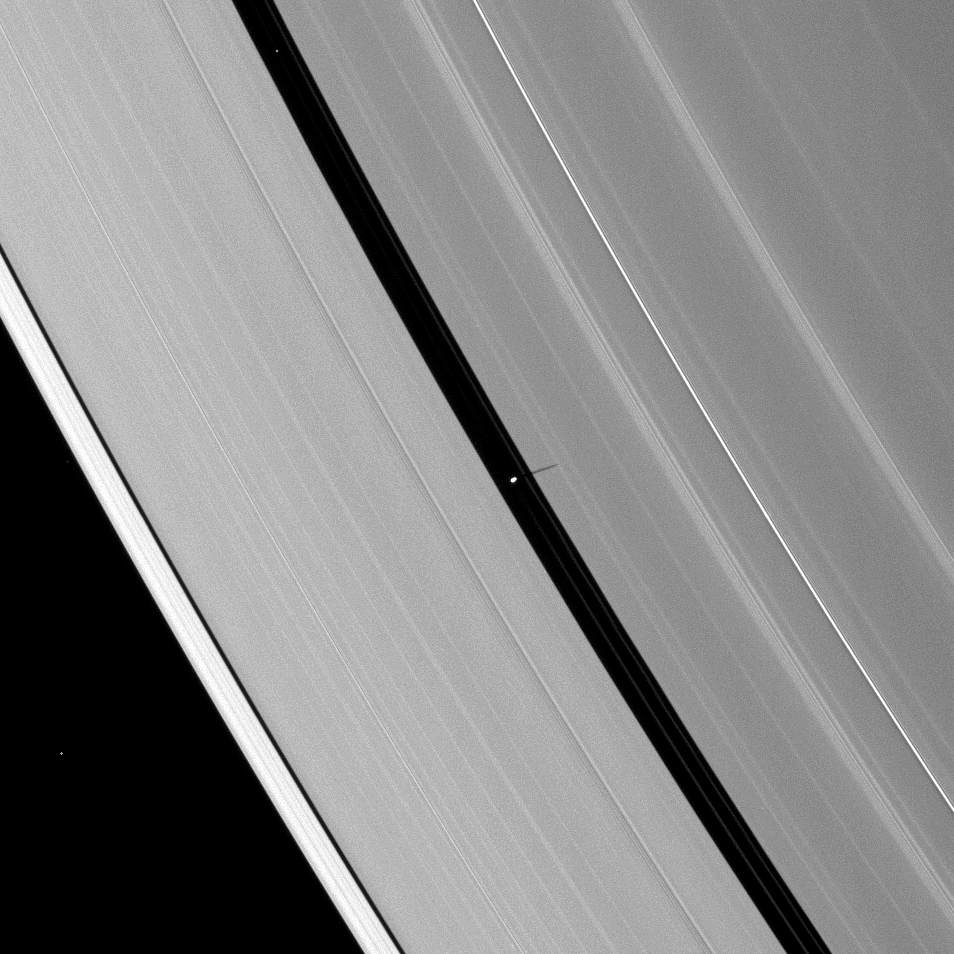

Pan’s Slender Shadow

Saturn’s moon Pan casts a delicate shadow onto the planet’s A ring.

Shown in the center of this image, Pan (28 kilometers, or 17 miles across) orbits within the Encke Gap of the A ring. Other bright specks in the image are background stars. As Saturn approaches its August 2009 equinox, the planet’s moons cast shadows onto the rings. To learn more about this special time and to see a movie of a moon’s shadow moving across the rings, see PIA11651.

This view looks toward the unilluminated side of the rings from about 51 degrees above the ringplane. The image was taken in visible light with the Cassini spacecraft narrow-angle camera on May 2, 2009. The view was acquired at a distance of approximately 1.4 million kilometers (870,000 miles) from Pan and at a Sun-Pan-spacecraft, or phase, angle of 108 degrees. Image scale is 9 kilometers (5 miles) per pixel.

The Cassini-Huygens mission is a cooperative project of NASA, the European Space Agency and the Italian Space Agency. The Jet Propulsion Laboratory, a division of the California Institute of Technology in Pasadena, manages the mission for NASA’s Science Mission Directorate, Washington, D.C. The Cassini orbiter and its two onboard cameras were designed, developed and assembled at JPL. The imaging operations center is based at the Space Science Institute in Boulder, Colo.

Credit: NASA/JPL/Space Science Institute